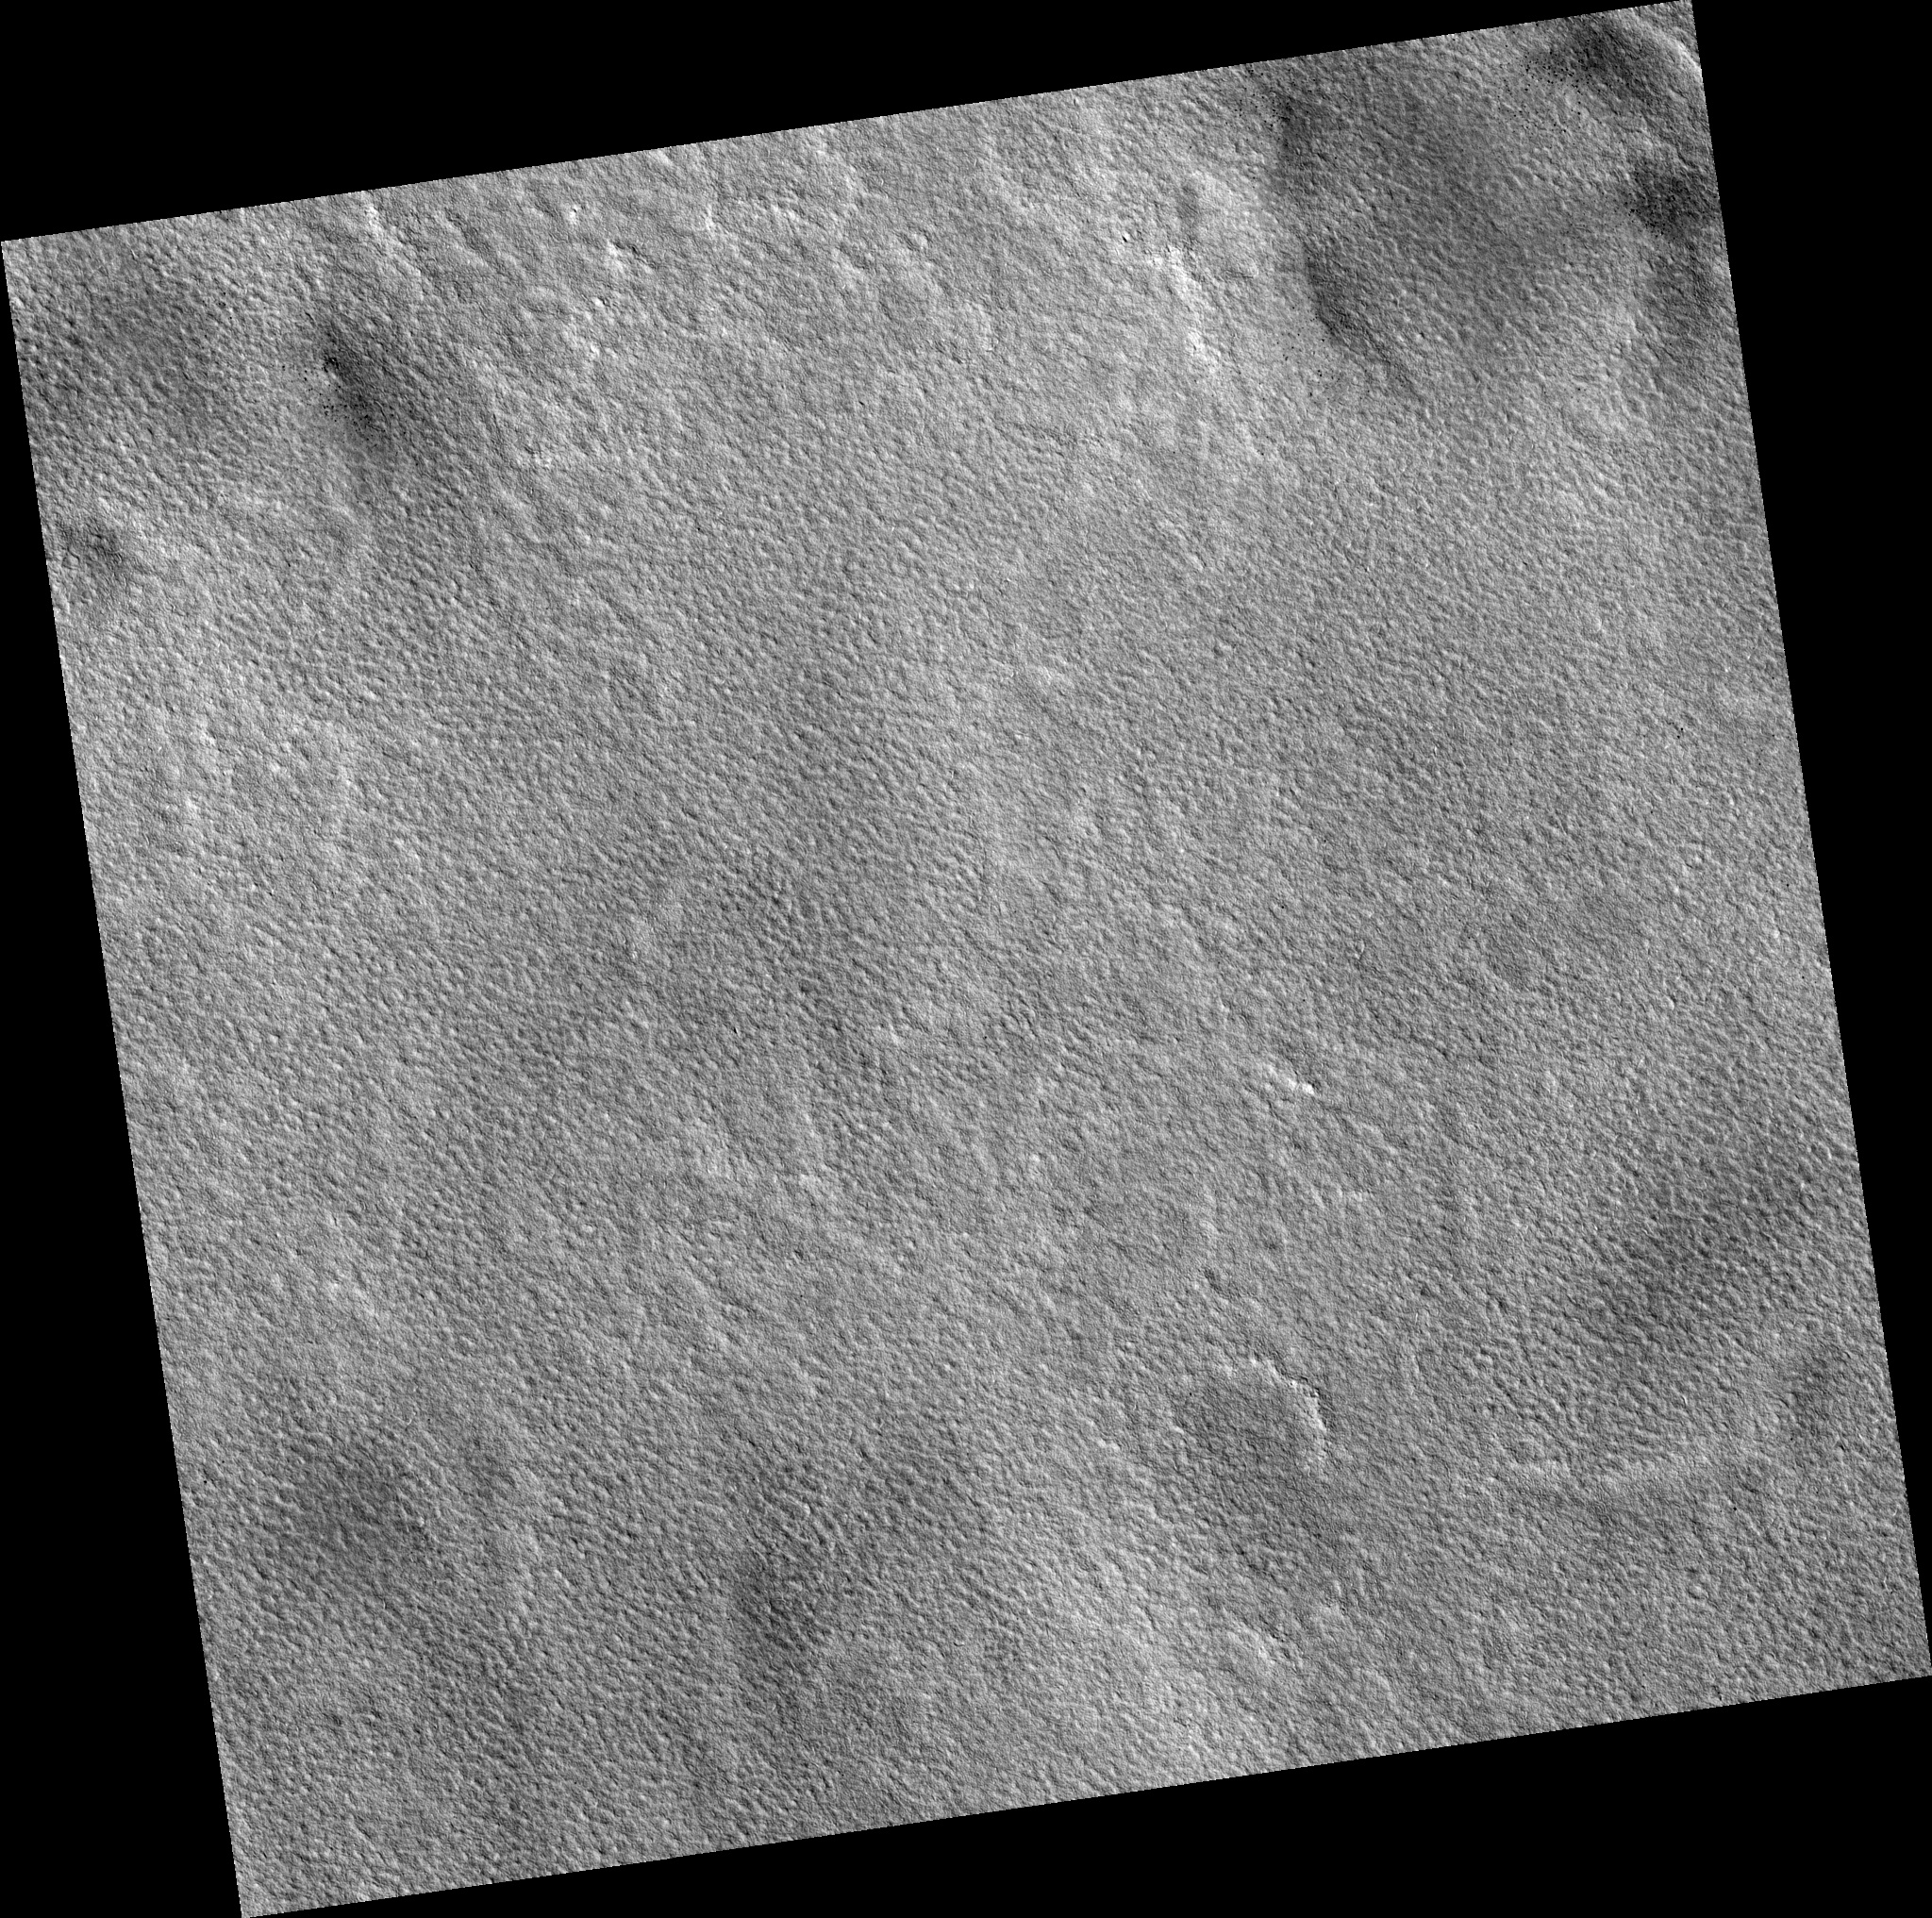

Northern Plains

Image PSP_001344_2465 was taken by the High Resolution Imaging Science Experiment (HiRISE) camera onboard the Mars Reconnaissance Orbiter spacecraft on November 9, 2006. The complete image is centered at 66.0 degrees latitude, 94.3 degrees East longitude. The range to the target site was 309.5 km (193.4 miles). At this distance the image scale is 31.0 cm/pixel (with 1 x 1 binning) so objects ~93 cm across are resolved. The image shown here has been map-projected to 25 cm/pixel. The image was taken at a local Mars time of 3:07 PM and the scene is illuminated from the west with a solar incidence angle of 57 degrees, thus the sun was about 33 degrees above the horizon. At a solar longitude of 132.7 degrees, the season on Mars is Northern Summer.

NASA’s Jet Propulsion Laboratory, a division of the California Institute of Technology in Pasadena, manages the Mars Reconnaissance Orbiter for NASA’s Science Mission Directorate, Washington. Lockheed Martin Space Systems, Denver, is the prime contractor for the project and built the spacecraft. The High Resolution Imaging Science Experiment is operated by the University of Arizona, Tucson, and the instrument was built by Ball Aerospace and Technology Corp., Boulder, Colo.

Credit: NASA/JPL/Univ. of Arizona